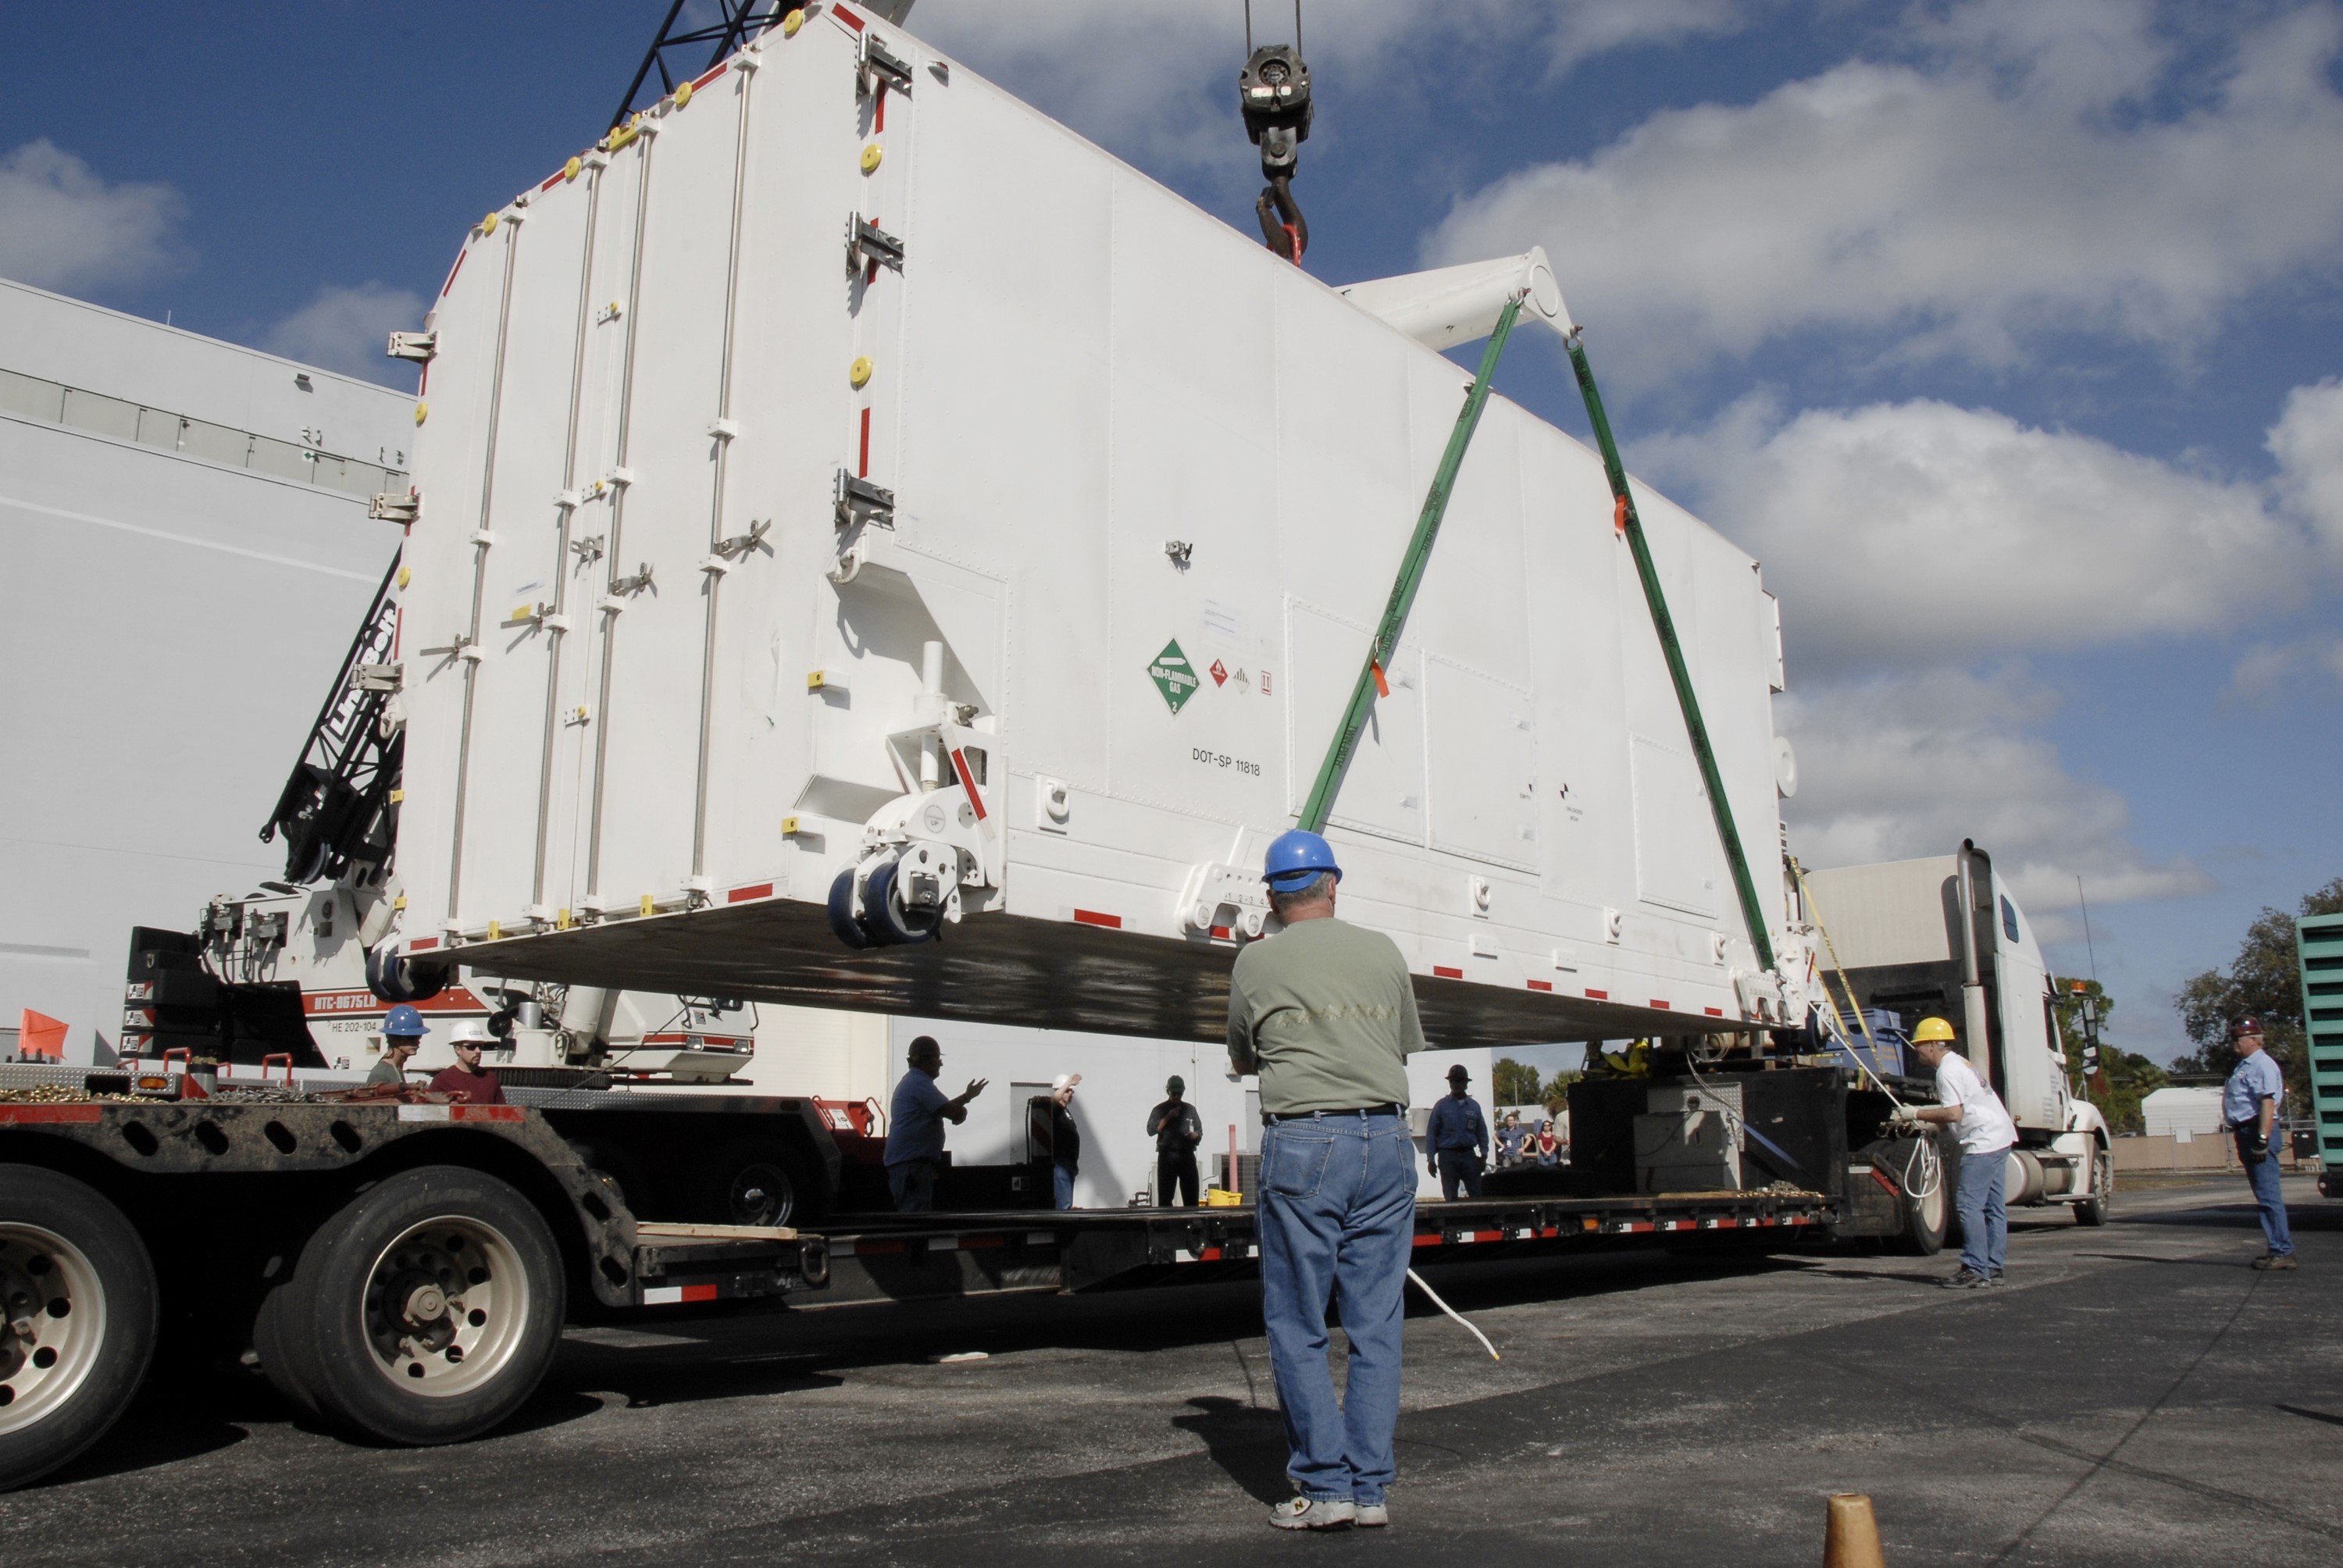

CAPE CANAVERAL, Fla. -- The shipping container holding the Kepler spacecraft is lifted off the trailer outside Astrotech in Titusville, Fla. A NASA Discovery mission, Kepler is specifically designed to survey our region of the Milky Way galaxy to discover hundreds of Earth-size and smaller planets in or near the habitable zone and determine how many of the billions of stars in our galaxy have such planets. Results from this mission will allow us to place our solar system within the continuum of planetary systems in the Galaxy. The spacecraft will be processed at Astrotech before being carried to its launch pad at Cape Canaveral. .NASA's planet-hunting Kepler mission is scheduled to launch no earlier than March 5, 2009, atop a Delta II rocket.

Credit: NASA/Kim Shiflett